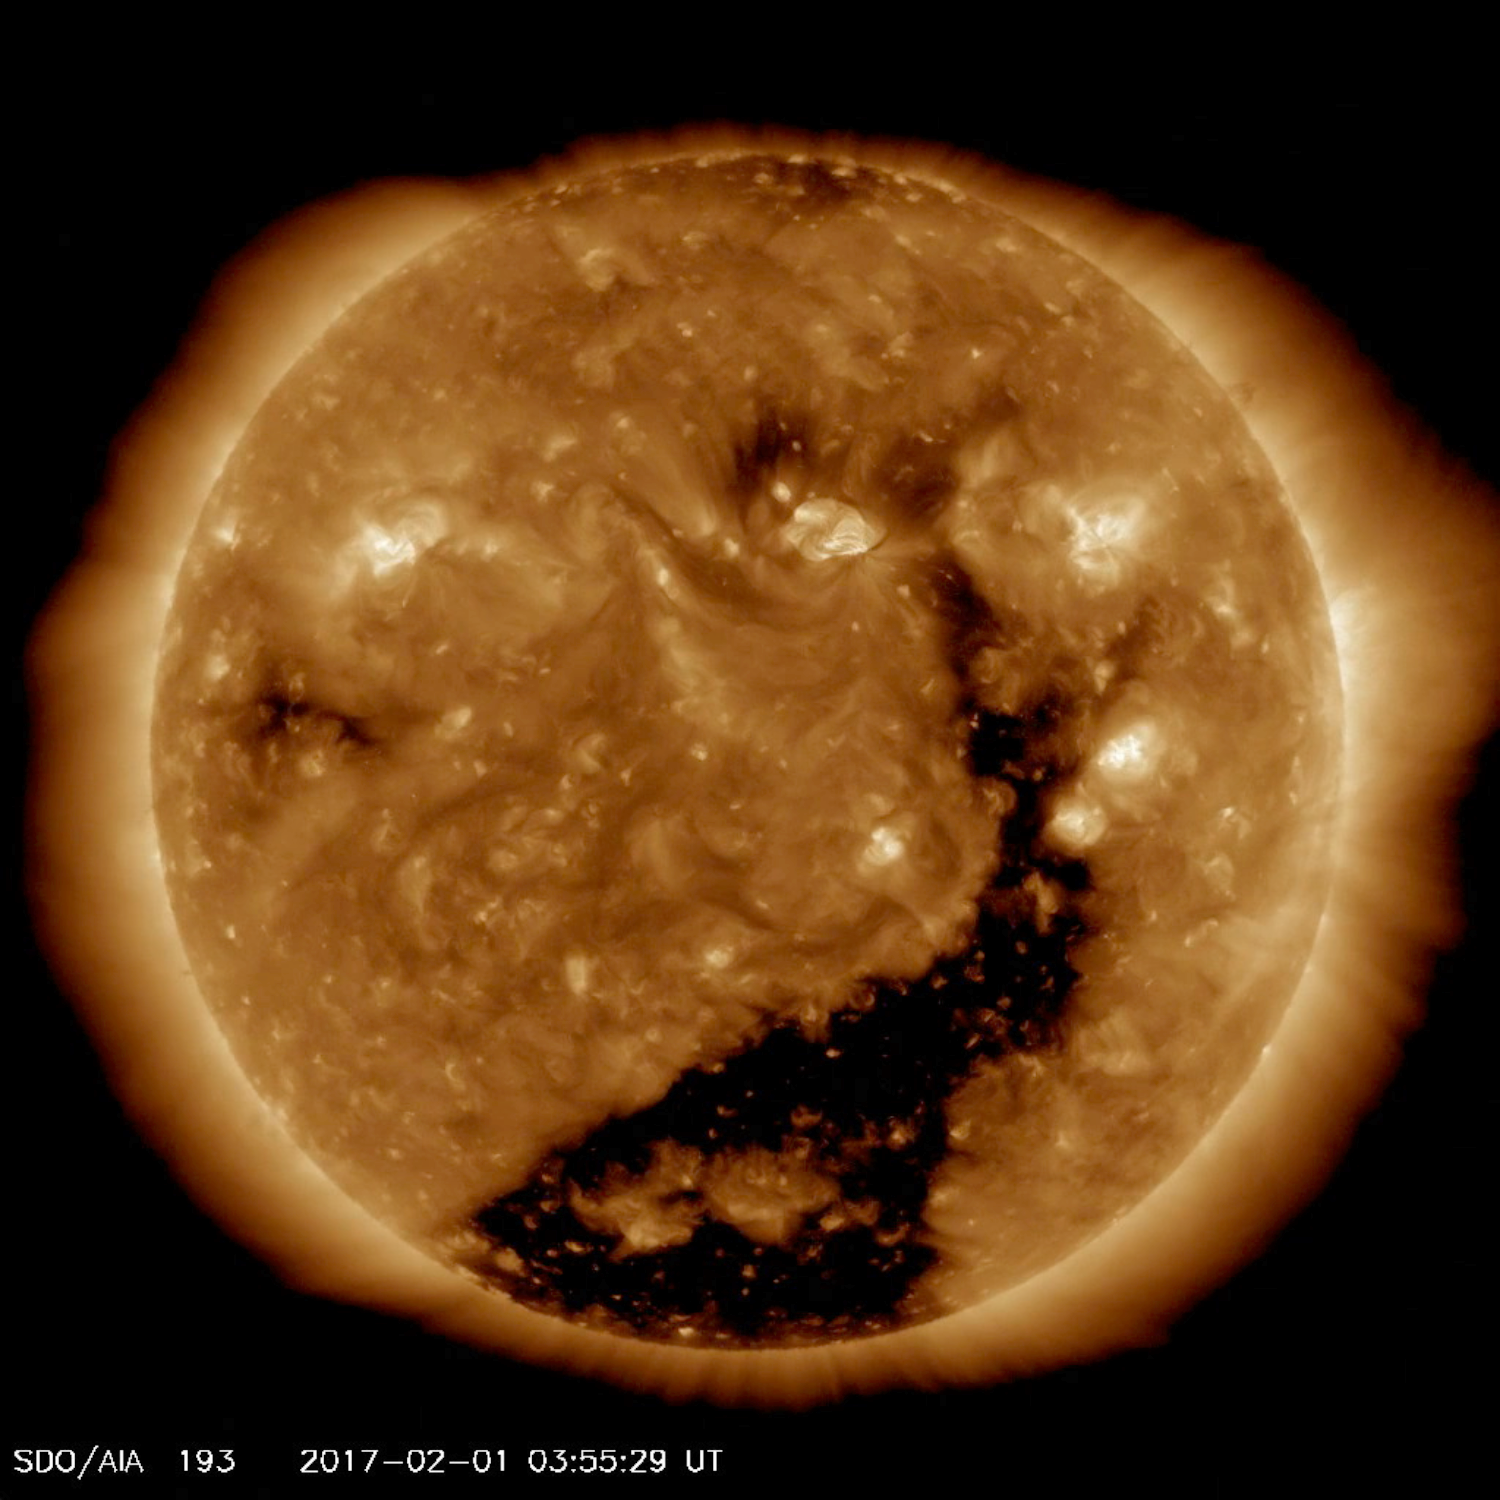

Returning Coronal Hole

A substantial coronal hole rotated across the face of the sun this past week and is again streaming solar wind towards Earth (Jan. 30 – Feb. 2, 2017). This same coronal hole was facing Earth about a month ago and has rotated into a similar position again (see our Gallery entry for this here: http://sdo.gsfc.nasa.gov/gallery/main/item/769. Coronal holes are areas of open magnetic field from which solar wind particles stream into space. In this wavelength of extreme ultraviolet light it appears as a dark area near the center and lower portion of the sun.

Movies
PIA11177_Coronal_hole_193_Feb_big.mp4
PIA11177_Coronal_hole_193_Feb_sm.mp4

SDO is managed by NASA’s Goddard Space Flight Center, Greenbelt, Maryland, for NASA’s Science Mission Directorate, Washington. Its Atmosphere Imaging Assembly was built by the Lockheed Martin Solar Astrophysics Laboratory (LMSAL), Palo Alto, California.

Credit: NASA/GSFC/Solar Dynamics Observatory